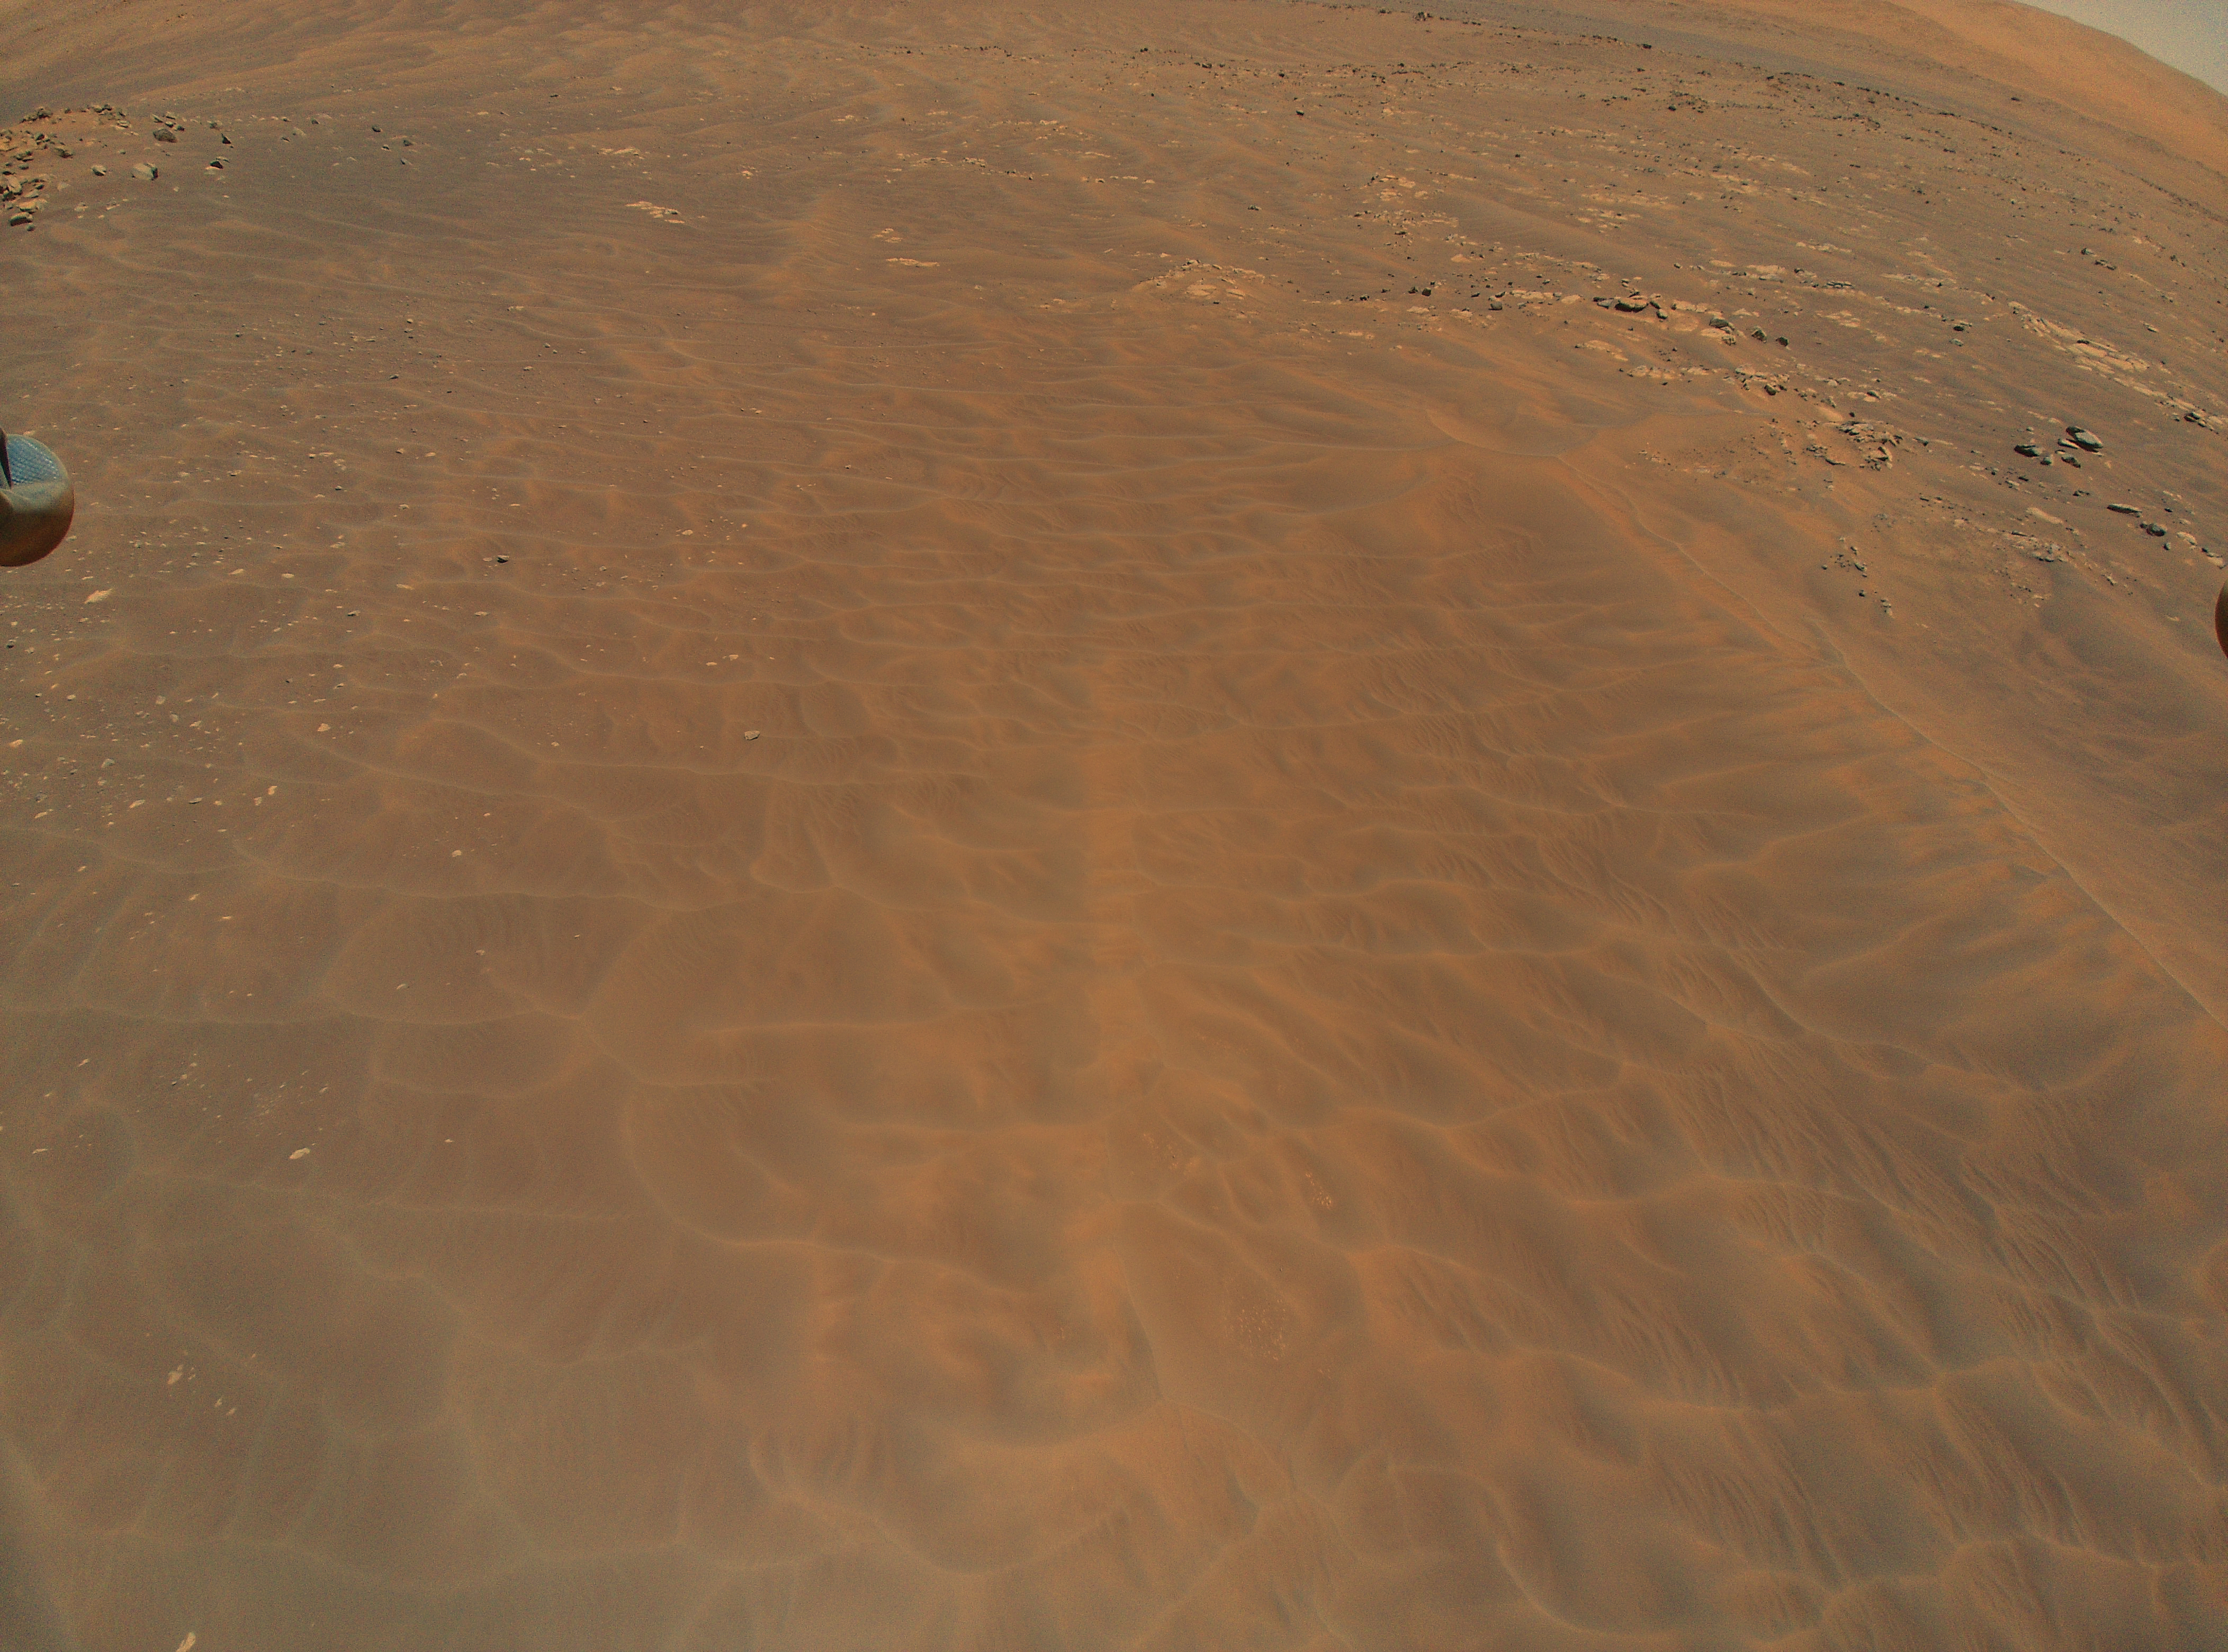

Ingenuity Spots Dune Fields During Ninth Flight

NASA’s Ingenuity Mars Helicopter flew over this dune field in a region of Jezero Crater nicknamed “Séítah” during its ninth flight, on July 5, 2021, the 133rd Martian day, or sol, of the mission. A portion of the helicopter’s landing gear can be seen at top left.

A key objective for Perseverance’s mission on Mars is astrobiology, including the search for signs of ancient microbial life. The rover will characterize the planet’s geology and past climate, pave the way for human exploration of the Red Planet, and be the first mission to collect and cache Martian rock and regolith (broken rock and dust).

Subsequent NASA missions, in cooperation with ESA (European Space Agency), would send spacecraft to Mars to collect these sealed samples from the surface and return them to Earth for in-depth analysis.

The Mars 2020 Perseverance mission is part of NASA’s Moon to Mars exploration approach, which includes Artemis missions to the Moon that will help prepare for human exploration of the Red Planet.

JPL, which is managed for NASA by Caltech in Pasadena, California, built and manages operations of the Perseverance rover.

The Ingenuity Mars Helicopter was built by JPL, which also manages the technology demonstration project for NASA Headquarters. It is supported by NASA’s Science, Aeronautics Research, and Space Technology mission directorates. NASA’s Ames Research Center in California’s Silicon Valley, and NASA’s Langley Research Center in Hampton, Virginia, provided significant flight performance analysis and technical assistance during Ingenuity’s development. AeroVironment Inc., Qualcomm, and SolAero also provided design assistance and major vehicle components. Lockheed Martin Space designed and manufactured the Mars Helicopter Delivery System.

Credit: NASA/JPL-Caltech